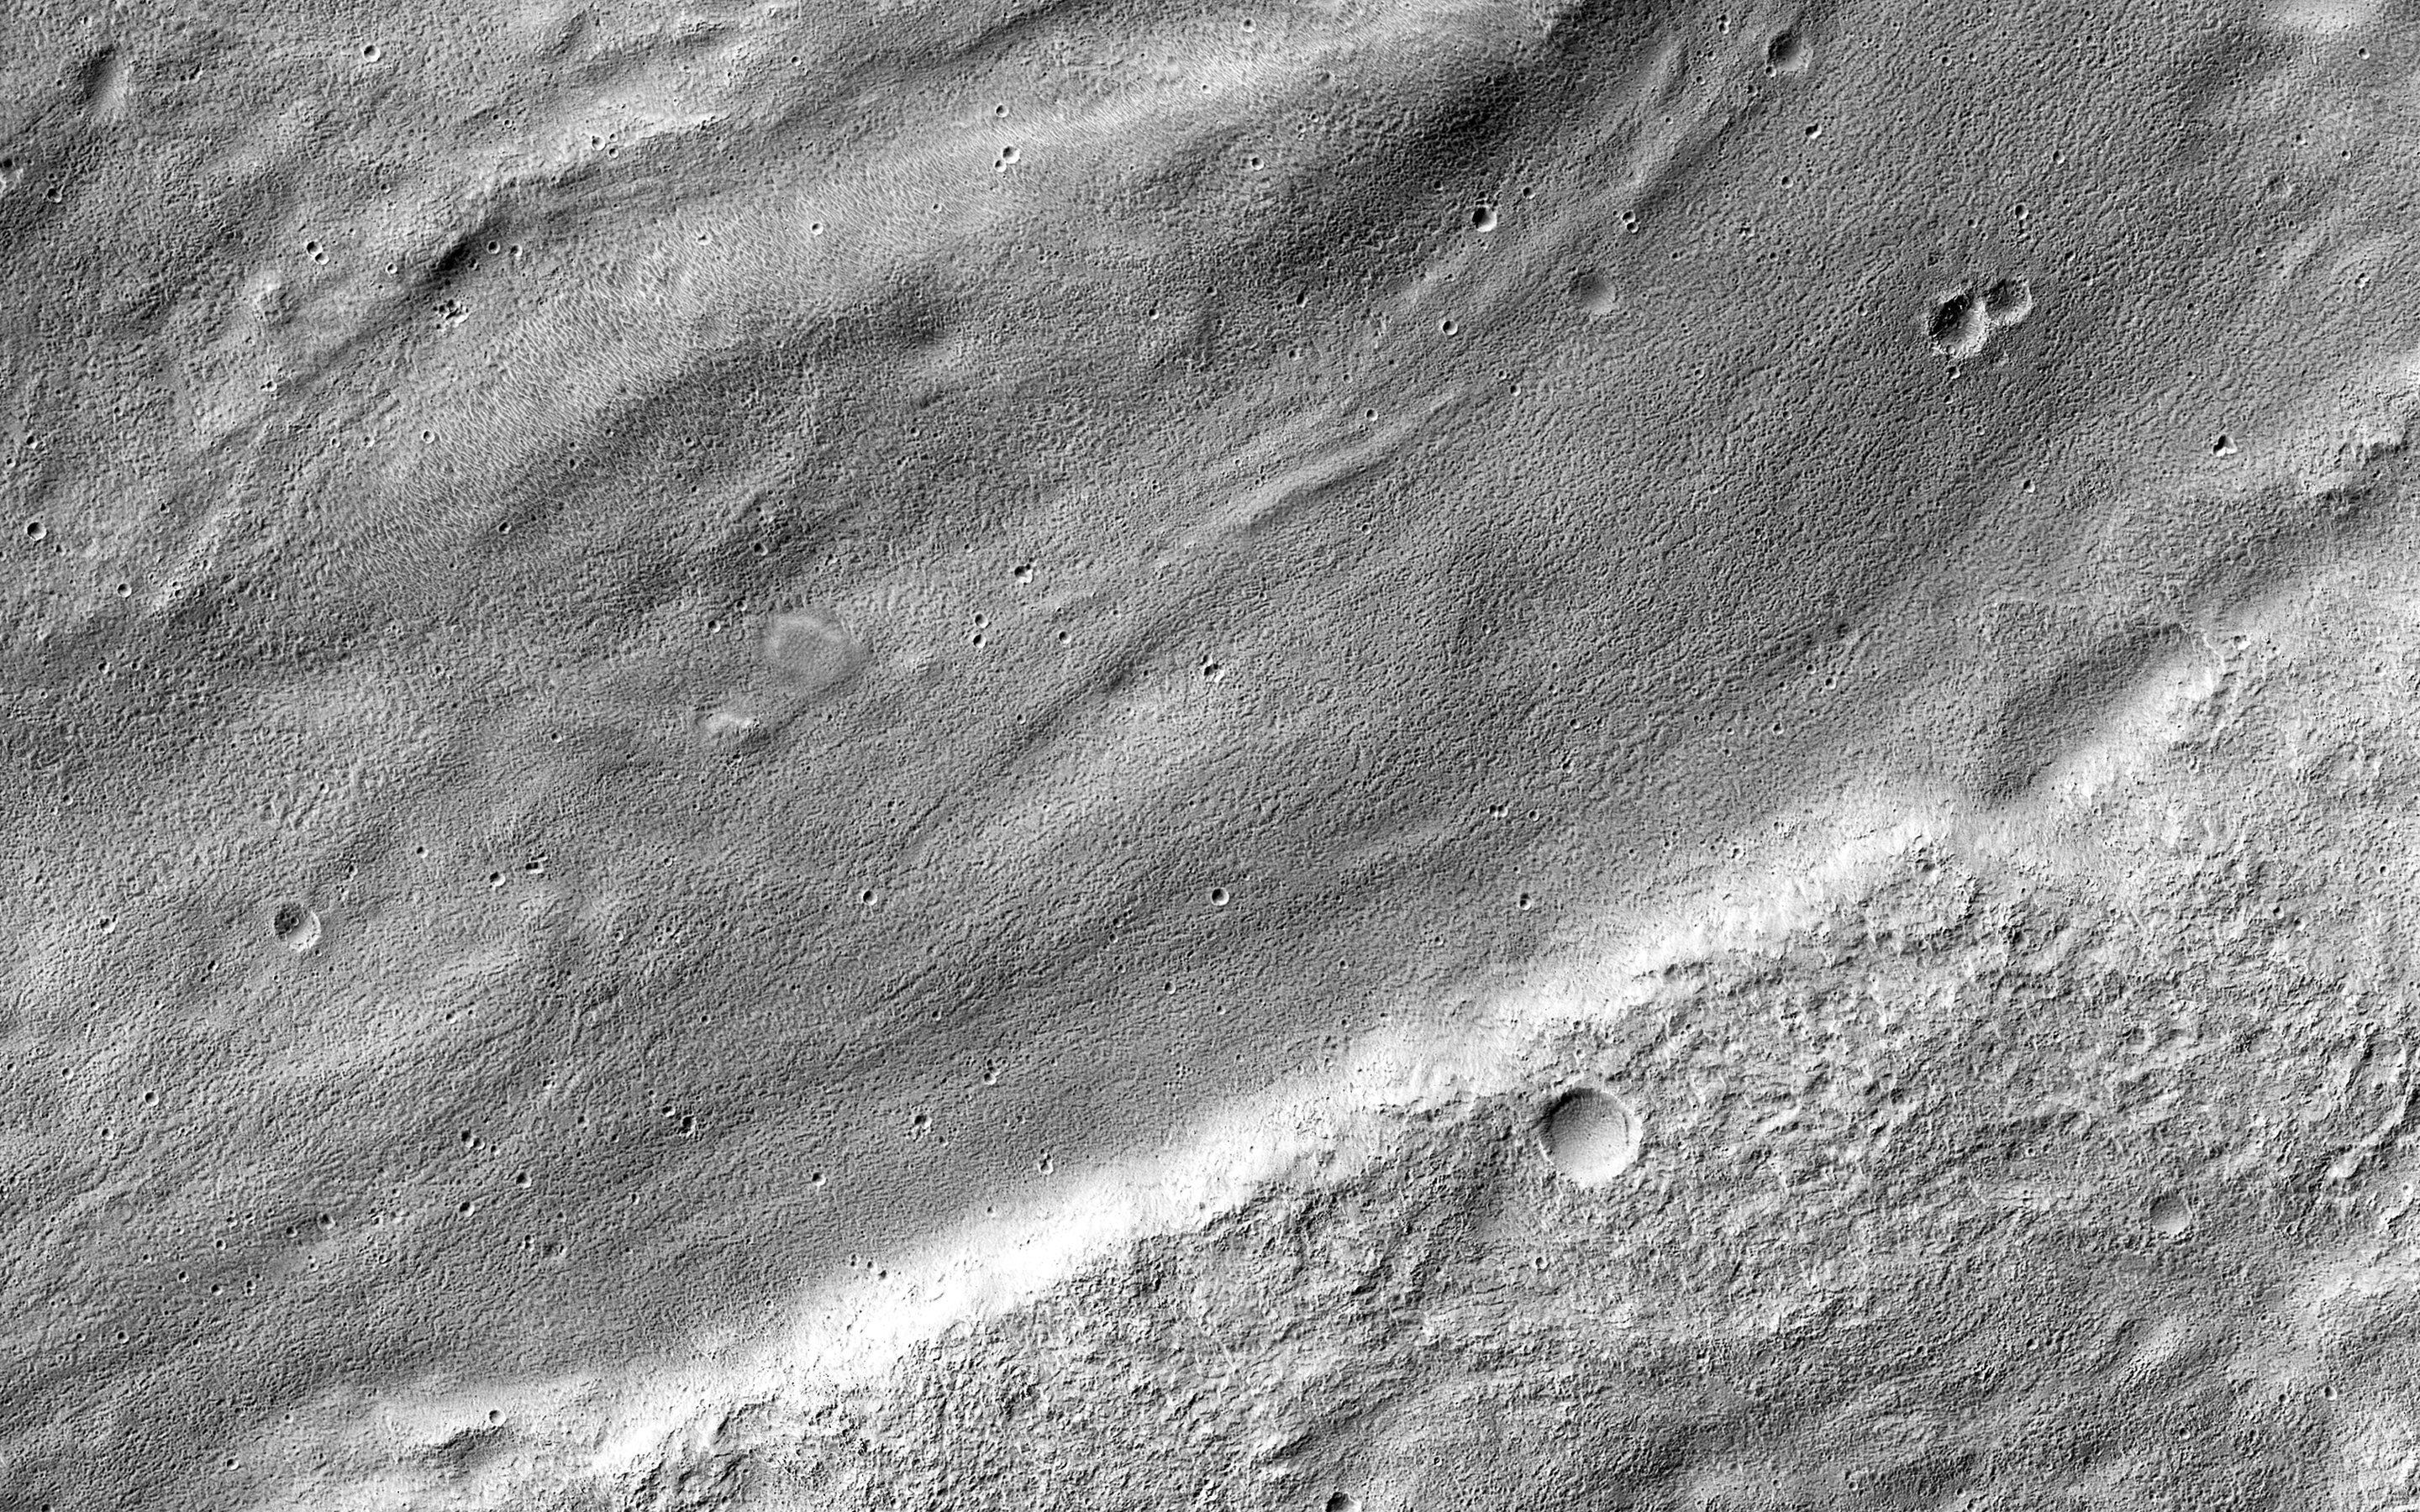

A Meandering Channel on Hellas’ Rim

The central portion of this image features a mildly-winding depression that was carved by water, likely around four billion years ago shortly after the Hellas basin formed following a giant asteroid or comet impact.

Water would have flowed from the uplands (to the east) and drained into the low-lying basin, carving river channels as it flowed. The gentle curves-called “meanders” by geomorphologists-imply that this paleoriver carried lots of sediment along with it, depositing it into Hellas.

The University of Arizona, Tucson, operates HiRISE, which was built by Ball Aerospace & Technologies Corp., Boulder, Colo. NASA’s Jet Propulsion Laboratory, a division of the California Institute of Technology in Pasadena, manages the Mars Reconnaissance Orbiter Project for NASA’s Science Mission Directorate, Washington.

Credit: NASA/JPL-Caltech/Univ. of Arizona